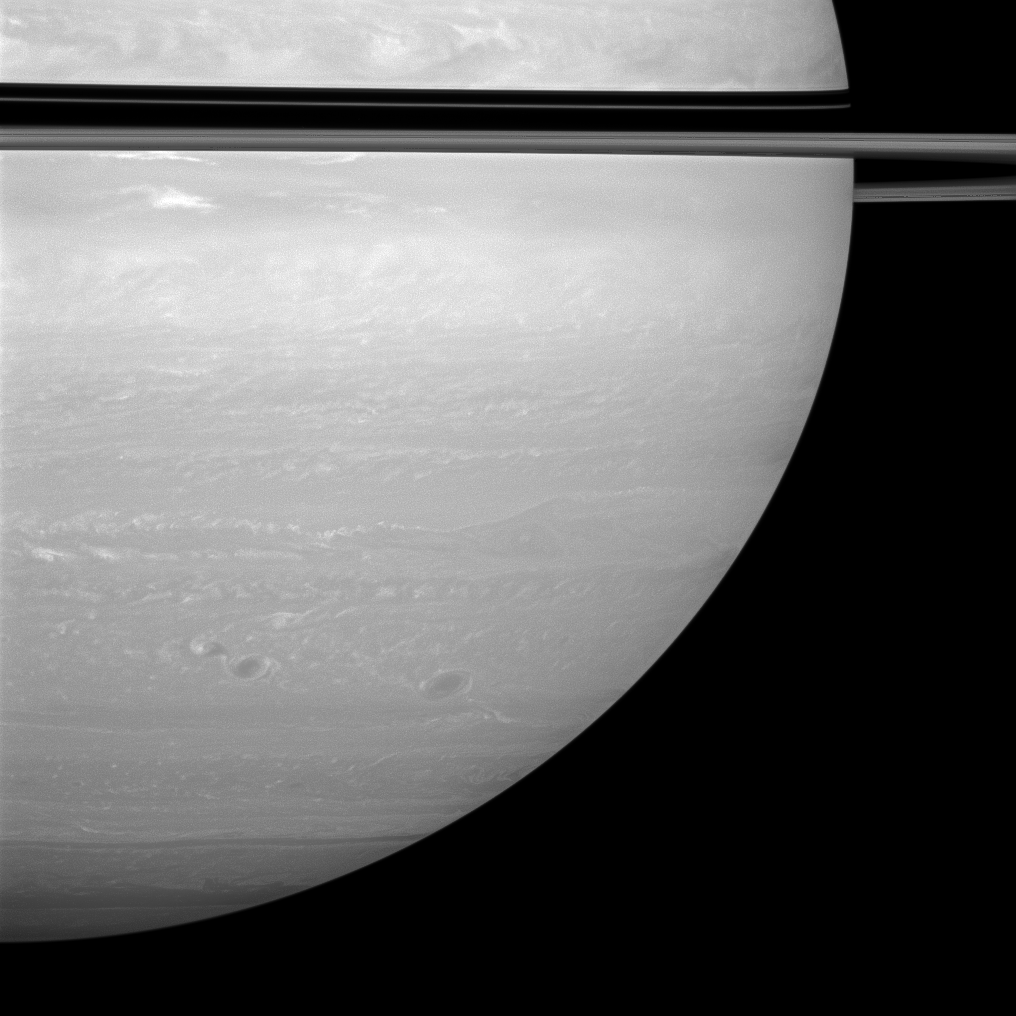

Shrinking Shadow

The rings cast a dramatic but narrow shadow on the planet in this view on the sunlit side of the rings from just one degree below the ringplane.

The rings’ shadows have grown narrower on the globe of the planet as it approaches its August 2009 equinox, when the sun will be aligned with the planet’s equator.

Three large storms spin through the atmosphere of the southern hemisphere, but many smaller storms and fine details can be seen as well.

The image was taken with the Cassini spacecraft wide-angle camera on Dec. 31, 2008 using a combination of polarized and near-infrared filters sensitive to wavelengths of near-infrared light centered at 752 nanometers. The view was acquired at a distance of approximately 1.2 million kilometers (754,000 miles) from Saturn and at a Sun-Saturn-spacecraft, or phase, angle of 26 degrees. Image scale is 68 kilometers (42 miles) per pixel.

The Cassini-Huygens mission is a cooperative project of NASA, the European Space Agency and the Italian Space Agency. The Jet Propulsion Laboratory, a division of the California Institute of Technology in Pasadena, manages the mission for NASA’s Science Mission Directorate, Washington, D.C. The Cassini orbiter and its two onboard cameras were designed, developed and assembled at JPL. The imaging operations center is based at the Space Science Institute in Boulder, Colo.

Credit: NASA/JPL/Space Science Institute